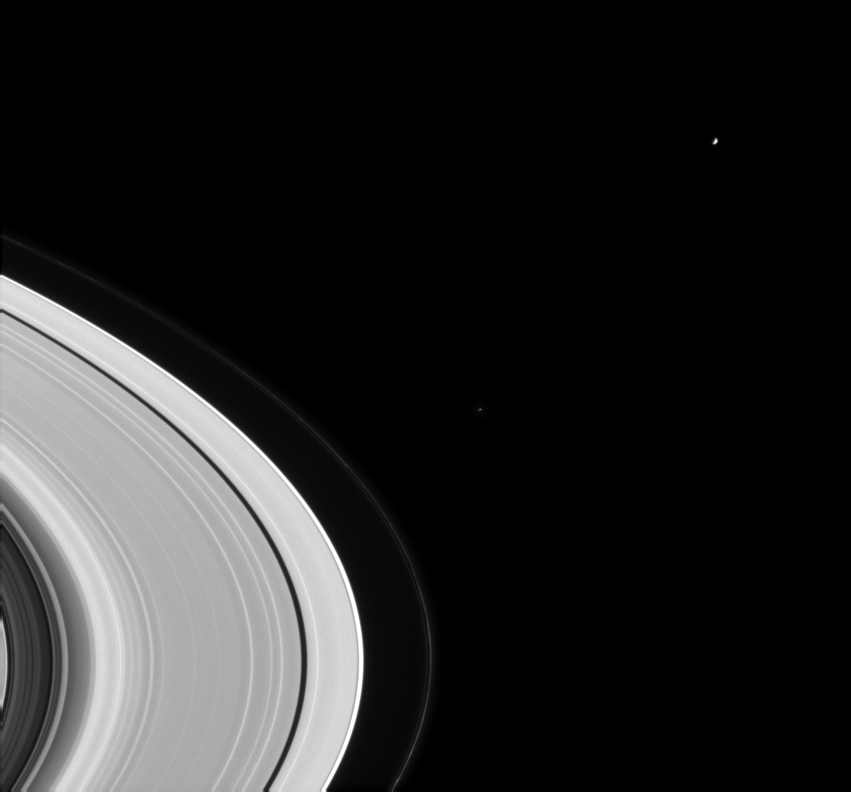

Rounding the Rings

Cassini spied two members of Saturn’s family rounding the rings in this image from Aug. 20, 2004.

The moons visible in this image are Mimas (398 kilometers, or 247 miles across) near upper right, and Epimetheus (116 kilometers, or 72 miles across) near the center, outside the faint F ring.

Three major gaps in Saturn’s rings can be seen here as well. The Cassini division (4,800 kilometer or 2,980 miles wide) is the dark swath at lower right. The Encke Gap (325 kilometers or 202 miles wide) and narrow Keeler Gap (35 kilometers or 22 miles wide) are visible as dark arcs near the edge of the A ring. Small clumps of material are visible in the narrow F ring, beyond the edge of the main rings.

The image was taken in visible light with the Cassini spacecraft narrow angle camera at a distance of 9 million kilometers (5.6 million miles) from Saturn. The image scale is 54 kilometers (34 miles) per pixel. Atlas has been brightened to improve visibility.

The Cassini-Huygens mission is a cooperative project of NASA, the European Space Agency and the Italian Space Agency. The Jet Propulsion Laboratory, a division of the California Institute of Technology in Pasadena, manages the Cassini-Huygens mission for NASA’s Office of Space Science, Washington, D.C. The Cassini orbiter and its two onboard cameras, were designed, developed and assembled at JPL. The imaging team is based at the Space Science Institute, Boulder, Colo.

Credit: NASA/JPL/Space Science Institute